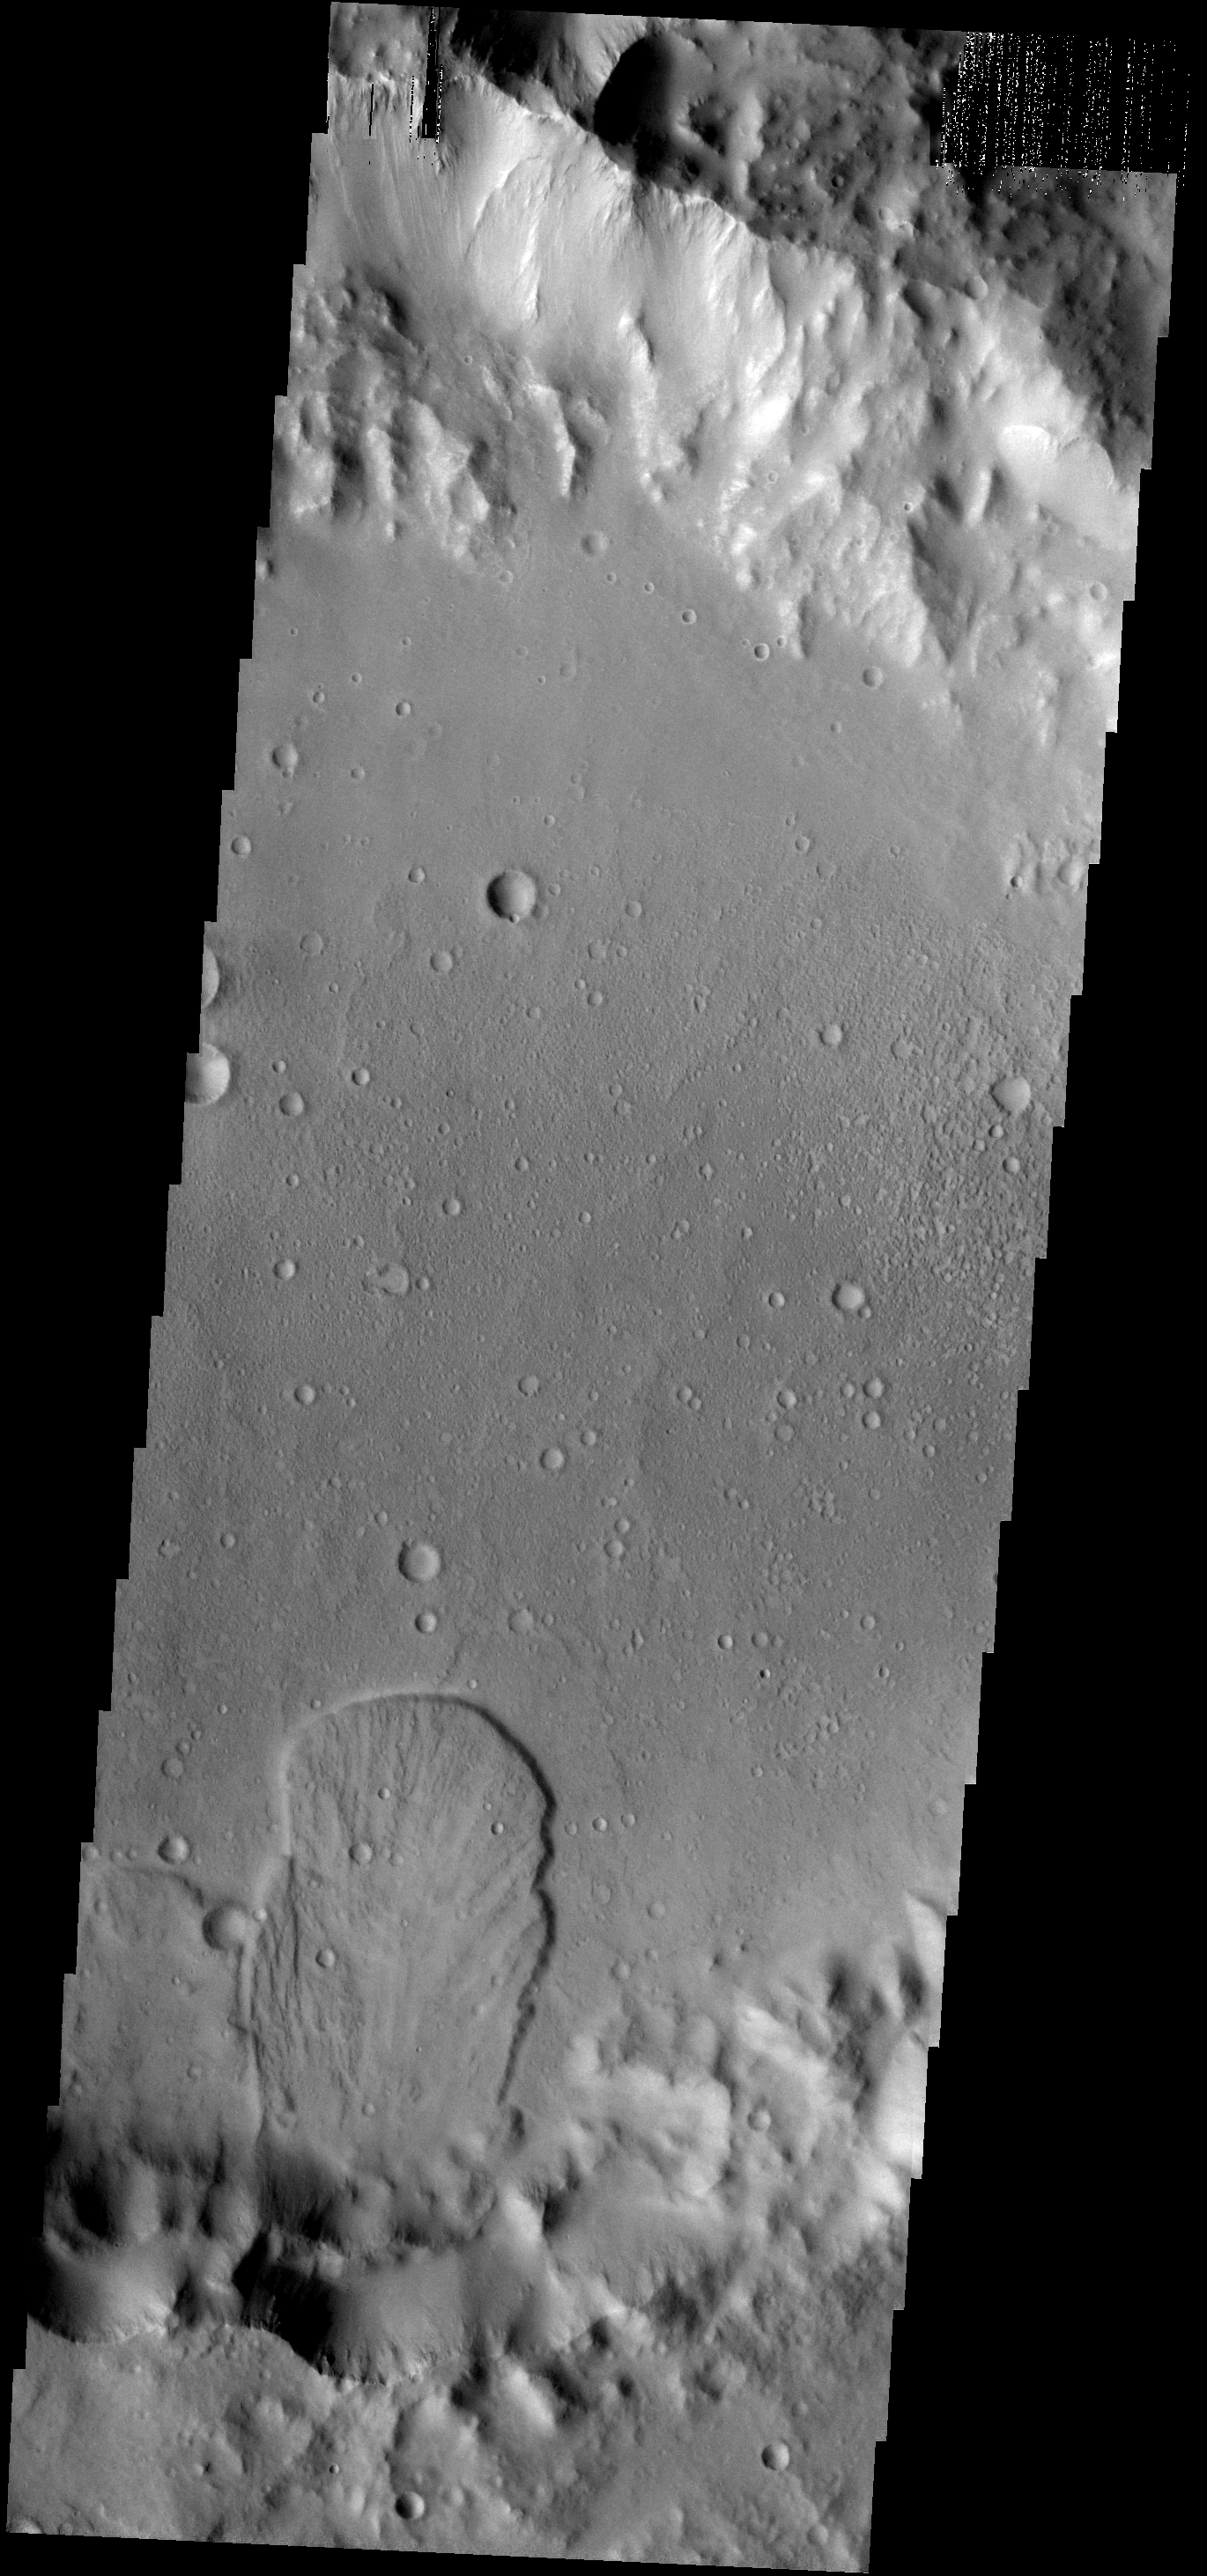

Landslide

This landslide is located in an unnamed crater south of Isidis Planitia.

Image information: VIS instrument. Latitude 0.8N, Longitude 98.3E. 18 meter/pixel resolution.

Please see the THEMIS Data Citation Note for details on crediting THEMIS images.

Note: this THEMIS visual image has not been radiometrically nor geometrically calibrated for this preliminary release. An empirical correction has been performed to remove instrumental effects. A linear shift has been applied in the cross-track and down-track direction to approximate spacecraft and planetary motion. Fully calibrated and geometrically projected images will be released through the Planetary Data System in accordance with Project policies at a later time.

NASA’s Jet Propulsion Laboratory manages the 2001 Mars Odyssey mission for NASA’s Office of Space Science, Washington, D.C. The Thermal Emission Imaging System (THEMIS) was developed by Arizona State University, Tempe, in collaboration with Raytheon Santa Barbara Remote Sensing. The THEMIS investigation is led by Dr. Philip Christensen at Arizona State University. Lockheed Martin Astronautics, Denver, is the prime contractor for the Odyssey project, and developed and built the orbiter. Mission operations are conducted jointly from Lockheed Martin and from JPL, a division of the California Institute of Technology in Pasadena.

Credit: NASA/JPL/ASU